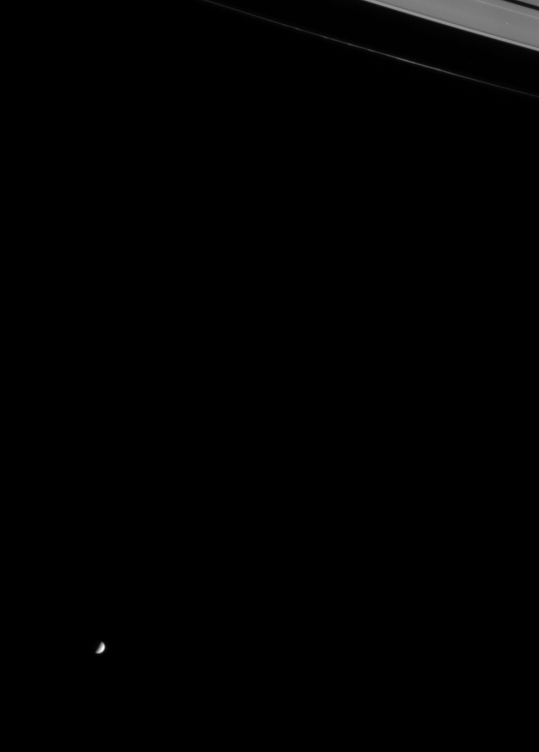

Beyond the Rings: Mimas

Looking beyond Saturn’s magnificent rings, Cassini caught a glimpse of the moon Mimas in orbit about the gas giant. Parts of Saturn’s F and A rings are visible in the upper right corner. Here the thin F ring exhibits some of the complex structure for which it is well-known. Cassini was, at the time, speeding away from the Saturn system on its initial long, looping orbit. Mimas, pronounced “MY-muss,” has a diameter of 398 kilometers (247 miles).

The image was taken in visible light with the Cassini spacecraft narrow angle camera on July 13, 2004, from a distance of about 5.1 million kilometers (3.2 million miles) from Mimas. The Sun-Mimas-spacecraft, or phase angle of the image is 94 degrees. The image scale is 31 kilometers (19 miles) per pixel. Brightness has been enhanced slightly to aid visibility.

The Cassini-Huygens mission is a cooperative project of NASA, the European Space Agency and the Italian Space Agency. The Jet Propulsion Laboratory, a division of the California Institute of Technology in Pasadena, manages the Cassini-Huygens mission for NASA’s Office of Space Science, Washington, D.C. The Cassini orbiter and its two onboard cameras, were designed, developed and assembled at JPL. The imaging team is based at the Space Science Institute, Boulder, Colo.

Credit: NASA/JPL/Space Science Institute